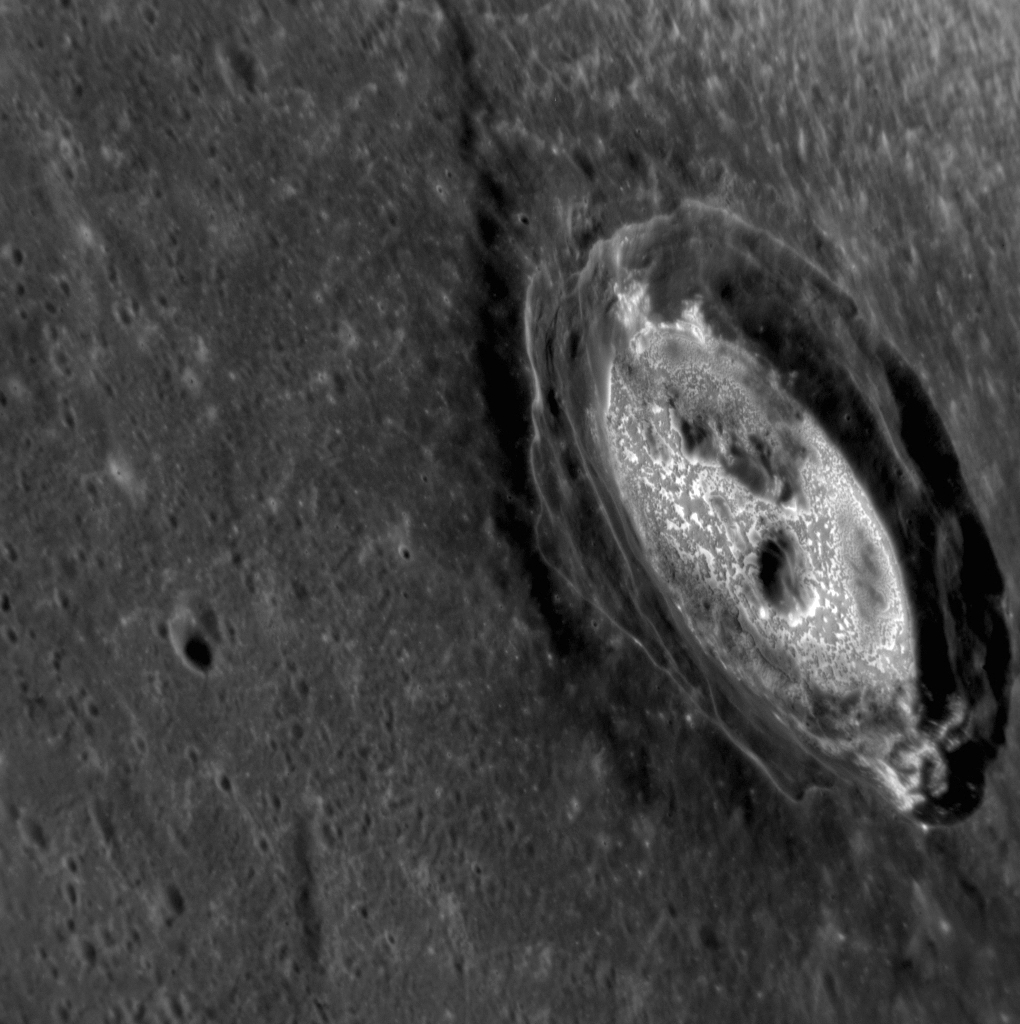

The Sublime Kertész

The bright material on the floor of Kertész crater is not the water ice recently confirmed to be in craters near Mercury’s poles, but it might well be behaving as ice would on another planet. Mercury’s daytime temperatures are so hot at most latitudes that rocks that would be stable at other places in the Solar System may essentially evaporate on Mercury. That is one theory for the formation of these bright, irregular features known as hollows seen here and in many other craters on Mercury. (To see Kertész in 3D, get out your 3D glasses and check out this past featured image.)

This image was acquired as a high-resolution targeted observation. Targeted observations are images of a small area on Mercury’s surface at resolutions much higher than the 200-meter/pixel morphology base map. It is not possible to cover all of Mercury’s surface at this high resolution, but typically several areas of high scientific interest are imaged in this mode each week.

Date acquired: November 17, 2012
Image Mission Elapsed Time (MET): 261598284
Image ID: 2969138
Instrument: Narrow Angle Camera (NAC) of the Mercury Dual Imaging System (MDIS)
Center Latitude: 27.38°
Center Longitude: 145.5° E
Resolution: 46 meters/pixel
Scale: Kertesz crater is about 31 km (19 mi.) in diameter
Incidence Angle: 42.6°
Emission Angle: 59.7°
Phase Angle: 91.4°

The MESSENGER spacecraft is the first ever to orbit the planet Mercury, and the spacecraft’s seven scientific instruments and radio science investigation are unraveling the history and evolution of the Solar System’s innermost planet. Visit the Why Mercury? section of this website to learn more about the key science questions that the MESSENGER mission is addressing. During the one-year primary mission, MDIS acquired 88,746 images and extensive other data sets. MESSENGER is now in a year-long extended mission, during which plans call for the acquisition of more than 80,000 additional images to support MESSENGER’s science goals.

For information regarding the use of images, see the MESSENGER image use policy.

Credit: NASA/Johns Hopkins University Applied Physics Laboratory/Carnegie Institution of Washington